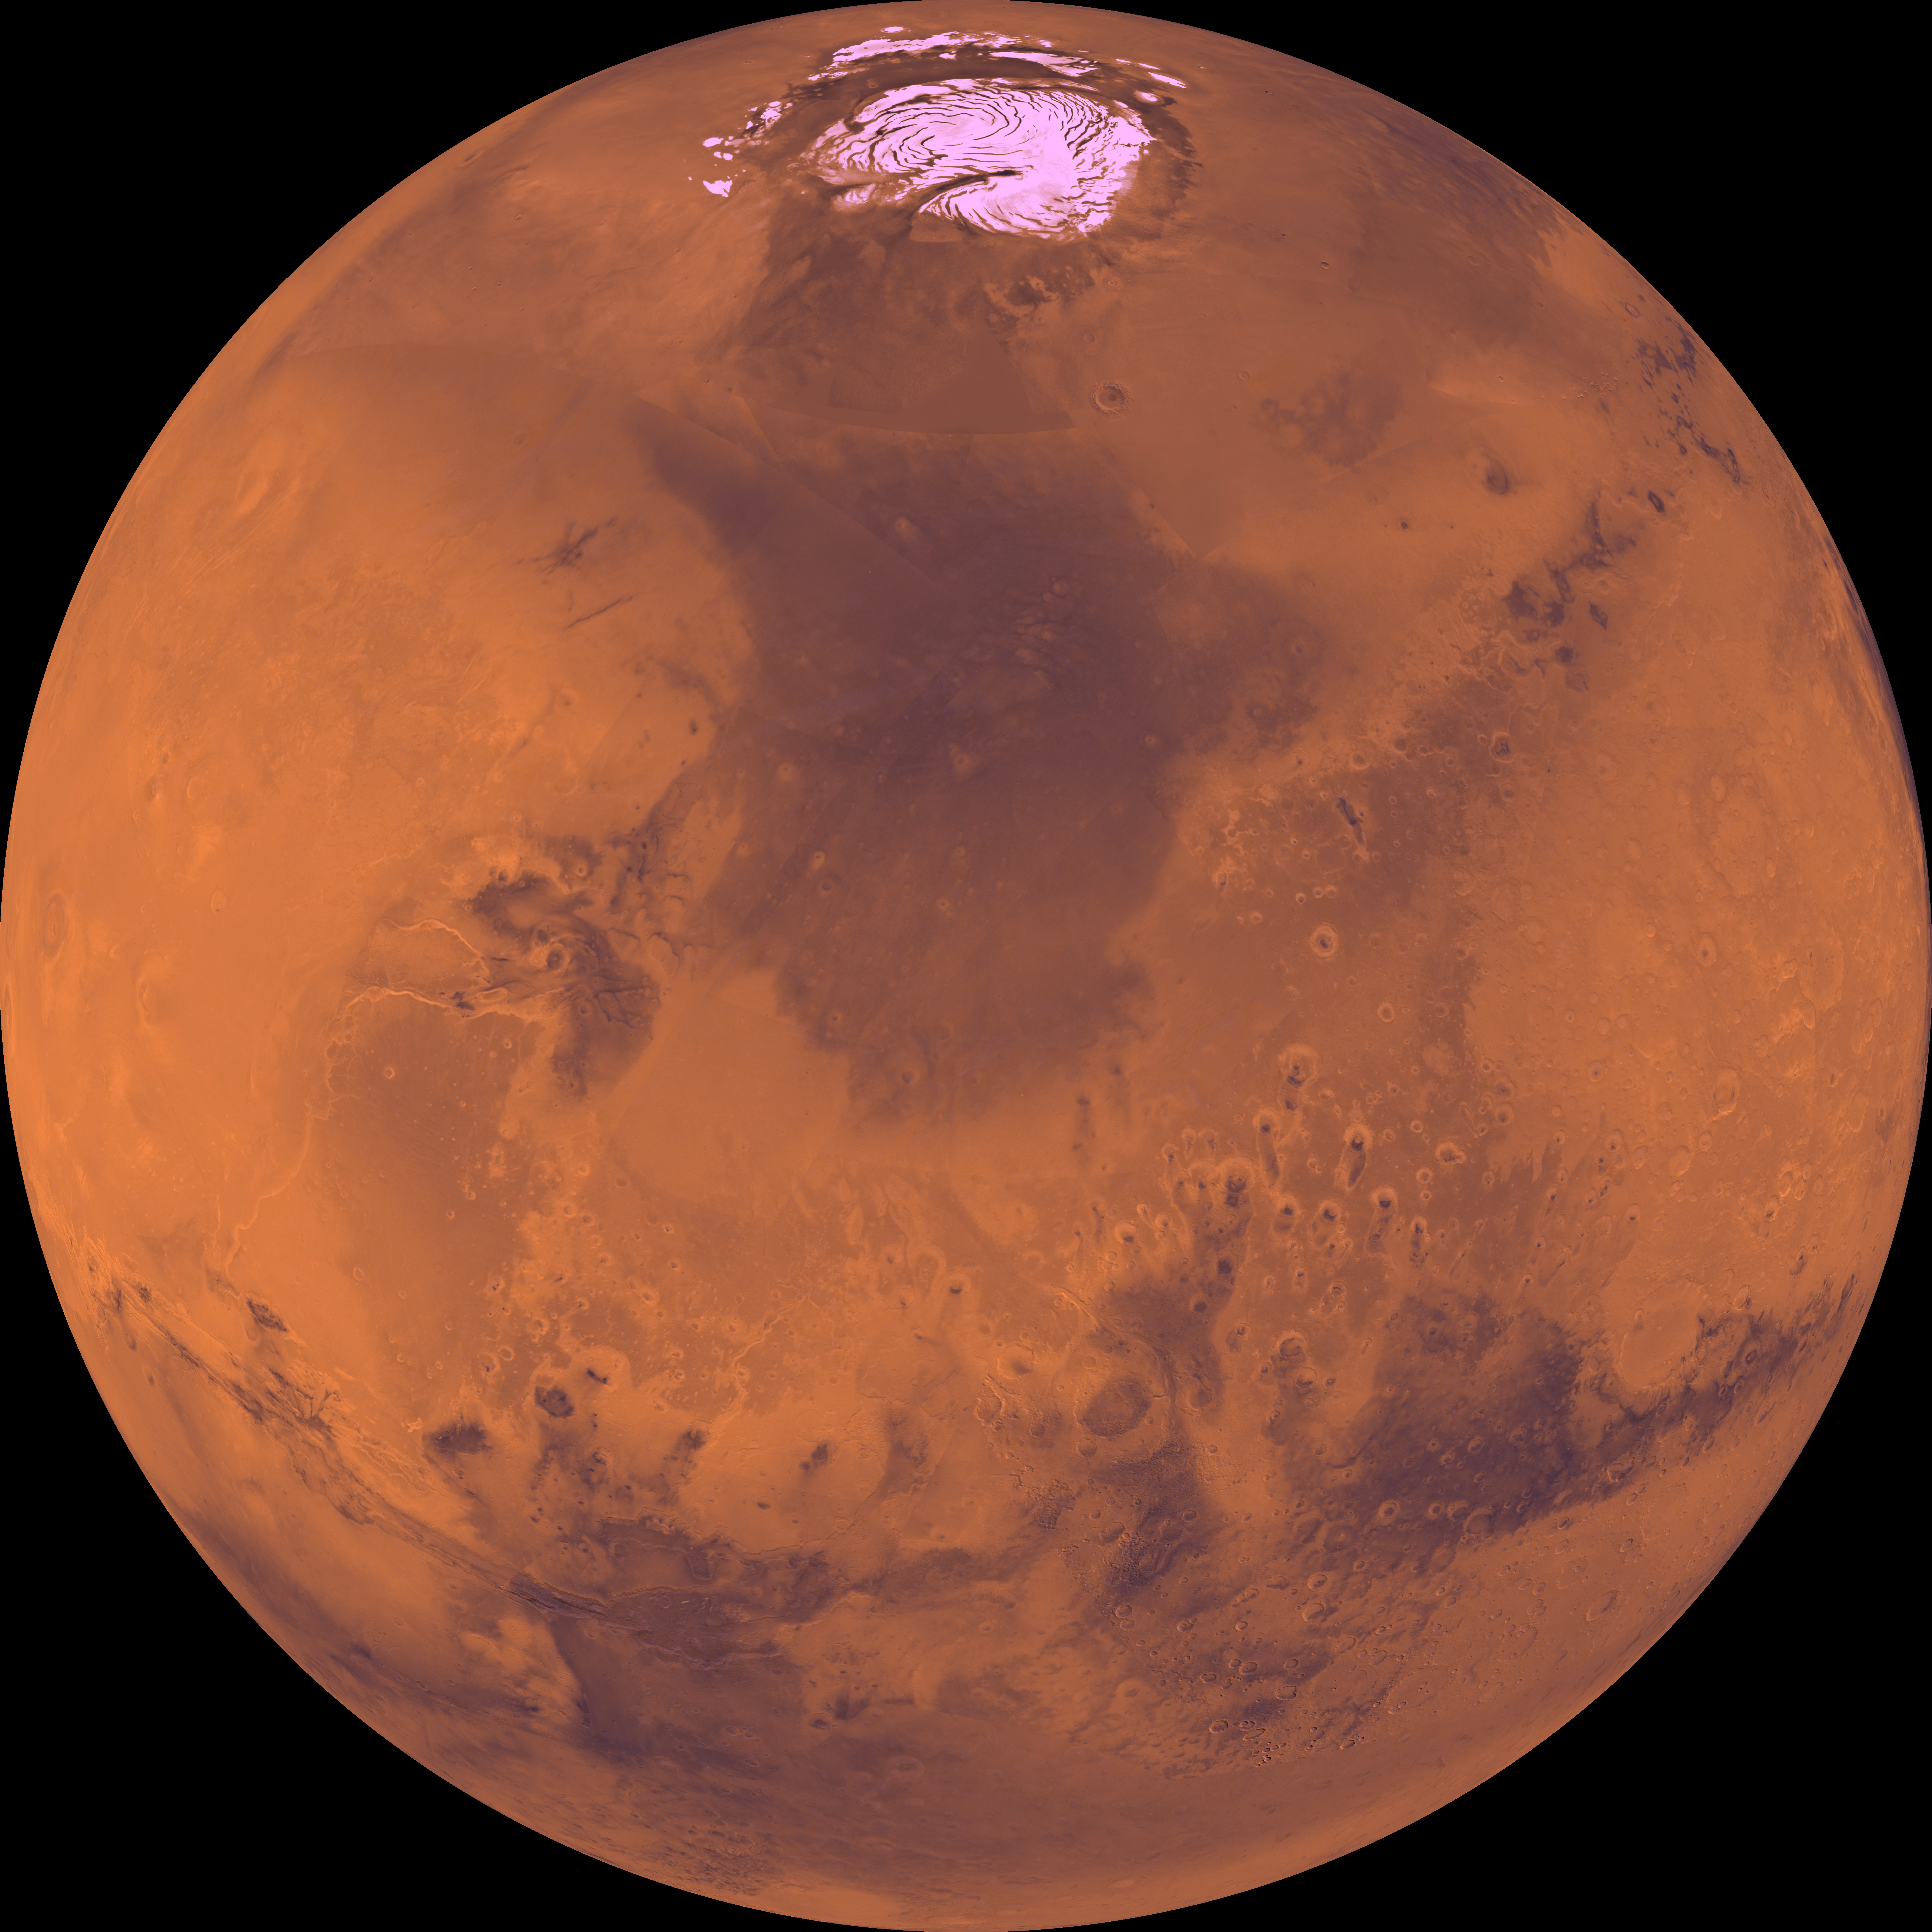

Center is at Latitude 30 Degrees North, Longitude 30 Degrees

Center of the orthographic projection is at latitude 30 degrees N., longitude 30 degrees. The north polar residual ice cap, which is cut by spiral-patterned troughs, is located at the top. The central part is characterized by a dark depression, Chryse basin, where several large outflow channels terminate. The lower-left corner is marked by a vast system of canyons, Valles Marineris, which extends eastward for several thousand kilometers.

Credit: NASA/JPL/USGS